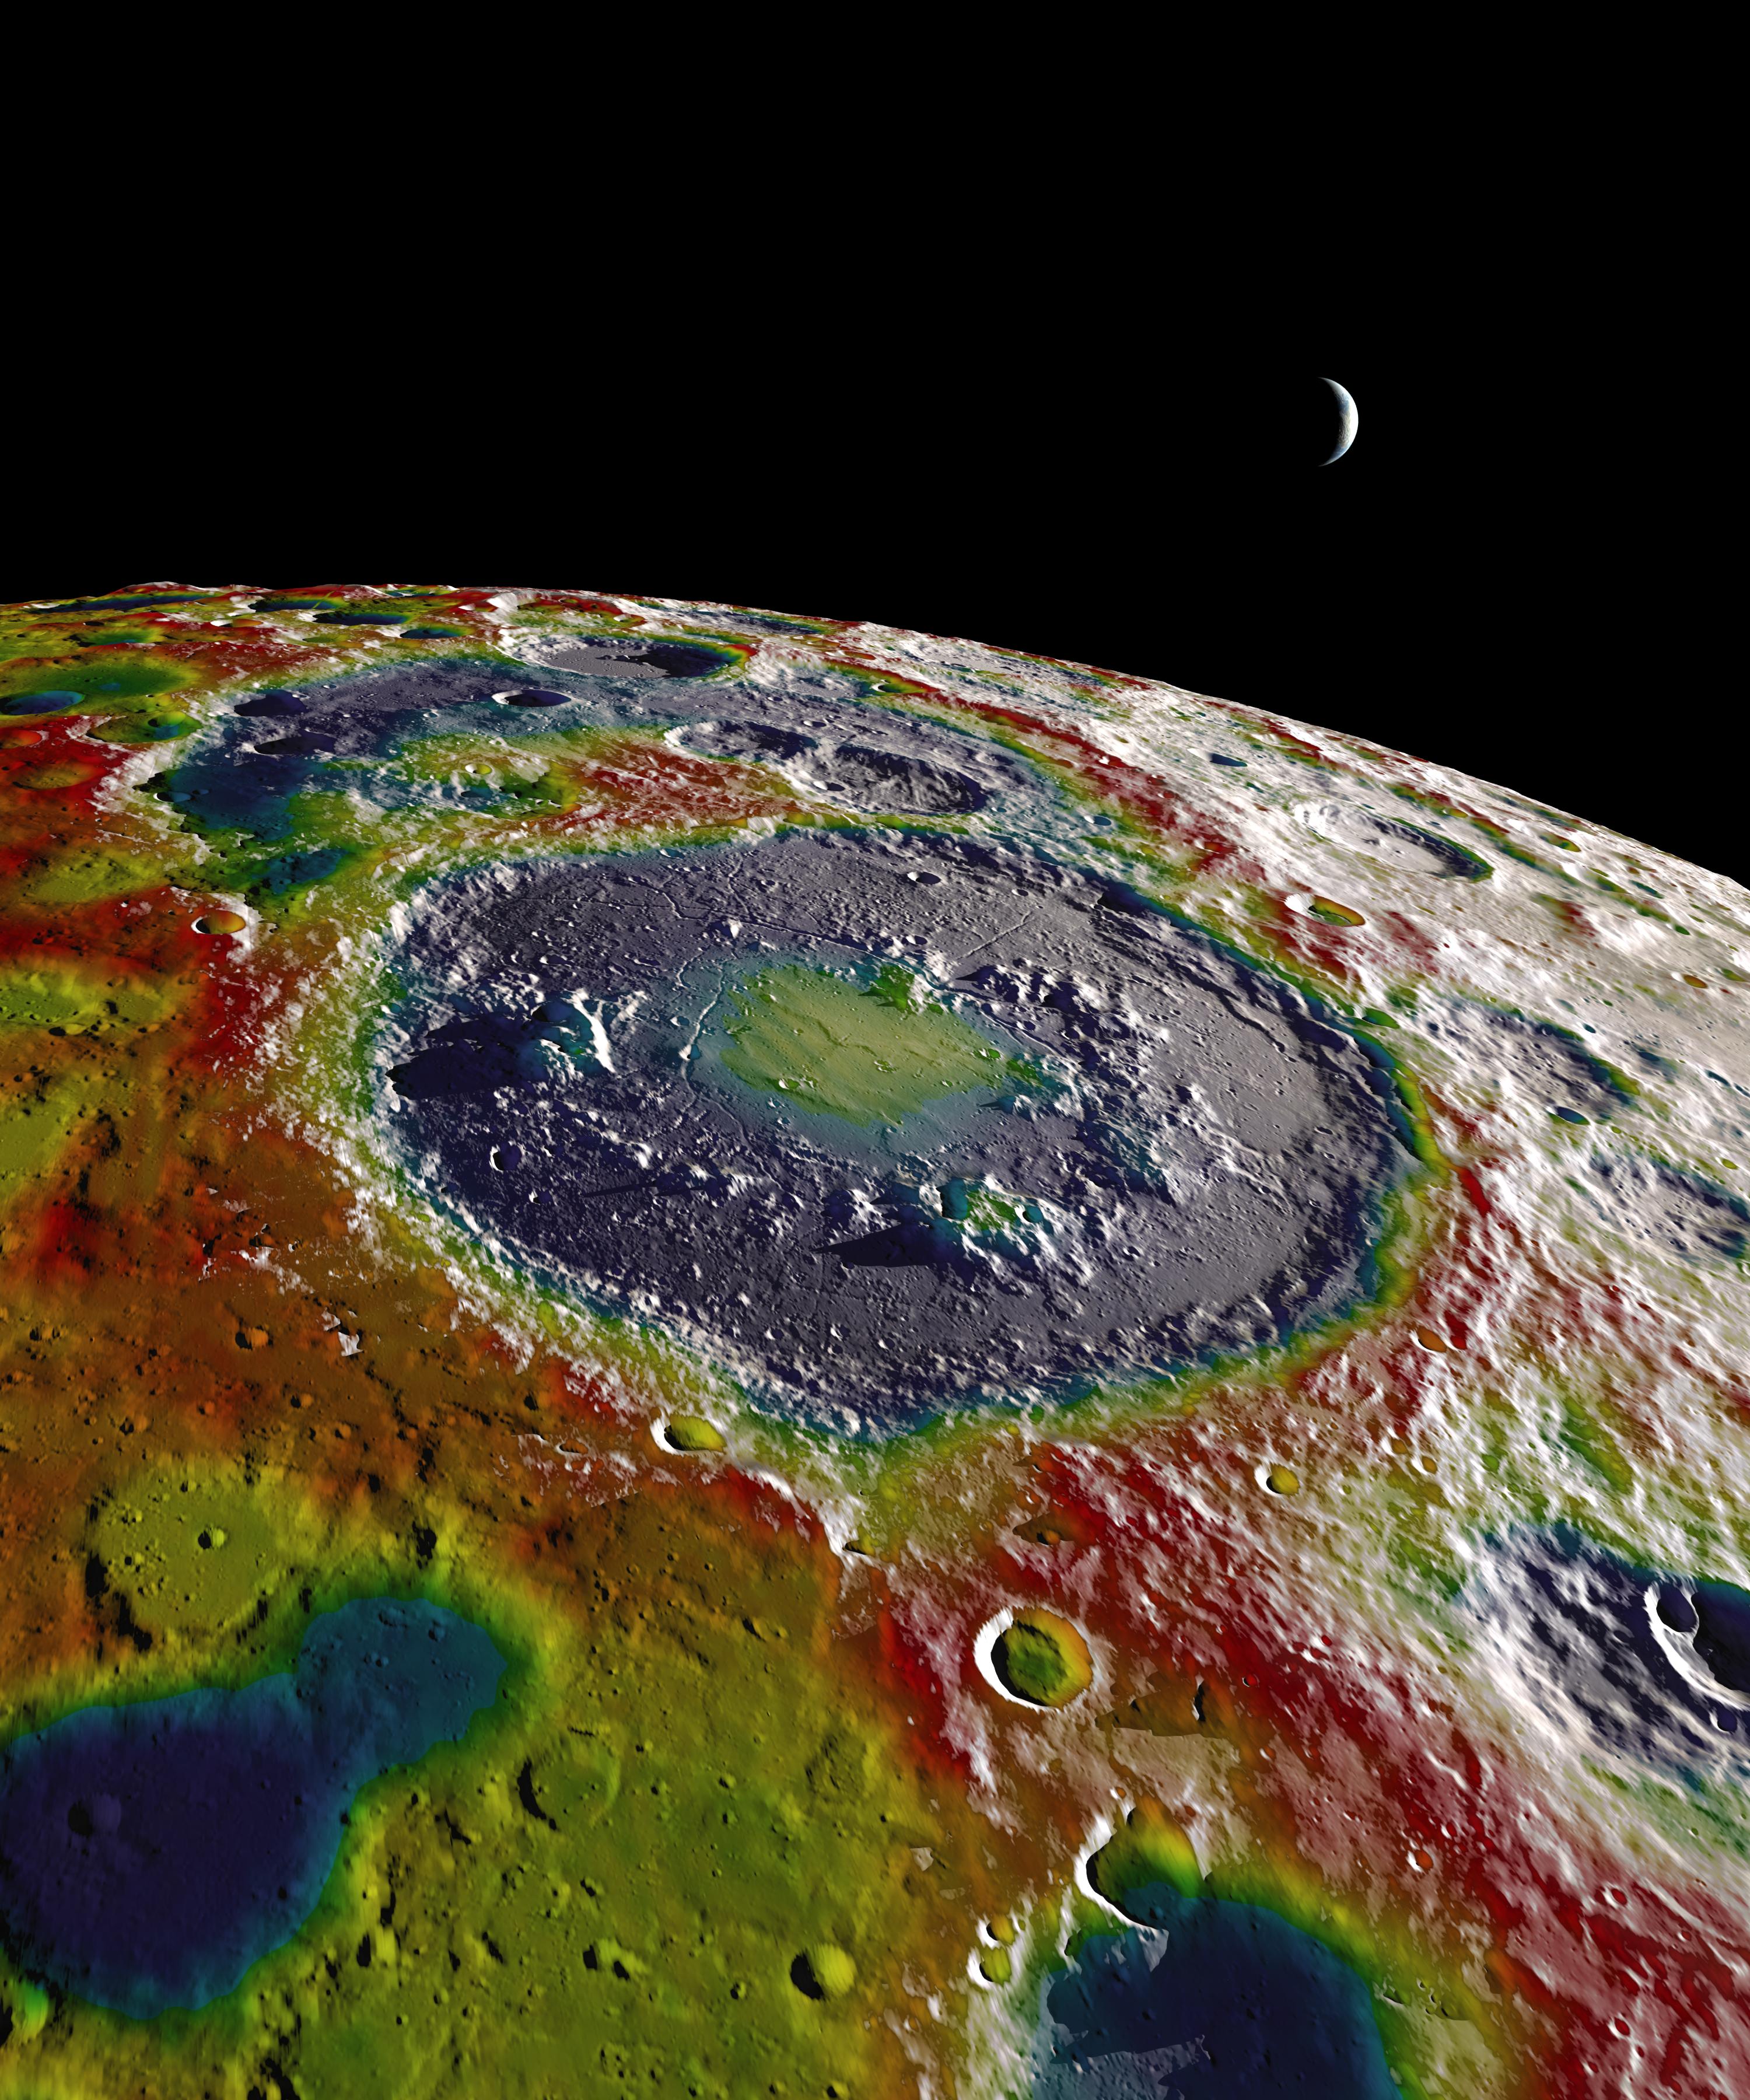

Free-Air Gravity Map of the Moon

This still image features a free-air gravity map of the Moon's southern latitudes developed by S. Goossens et al. from data returned by the Gravity Recovery and Interior Laboratory (GRAIL) mission. If the Moon were a perfectly smooth sphere of uniform density, the gravity map would be a single, featureless color, indicating that the force of gravity at a given elevation was the same everywhere. But like other rocky bodies in the solar system, including Earth, the Moon has both a bumpy surface and a lumpy interior. Spacecraft in orbit around the Moon experience slight variations in gravity caused by both of these irregularities. The free-air gravity map shows deviations from the mean gravity that a cueball Moon would have. The deviations are measured in milliGals, a unit of acceleration. On the map, purple is at the low end of the range, at around -400 mGals, and red is at the high end near +400 mGals. Yellow denotes the mean. The map shown here extends from the south pole of the Moon up to 50°S and reveals the gravity for that region in even finer detail than the global gravity maps published previously. The image illustrates the very good correlation between the gravity map and topographic features such as peaks and craters, as well as the mass concentration lying beneath the large Schrödinger basin in the center of the frame. The terrain in the image is based on Lunar Reconnaissance Orbiter (LRO) altimeter and camera data.

Credit: NASA's Scientific Visualization Studio